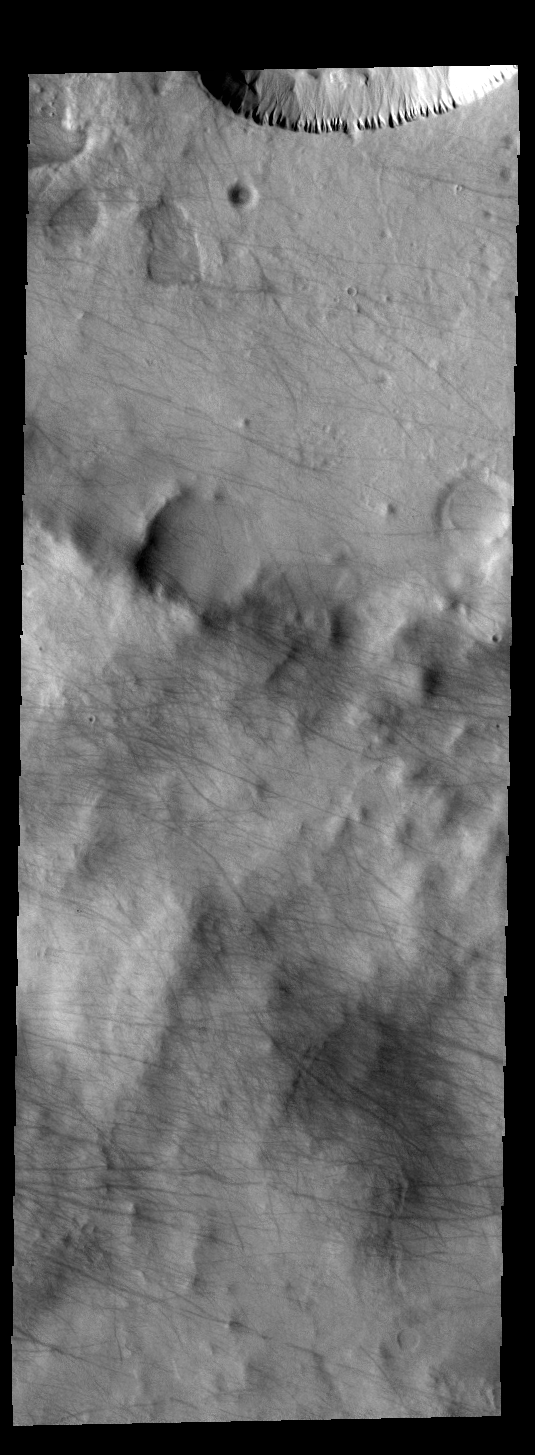

Dust Devil Tracks

Today’s VIS image shows dust devil tracks in Noachis Terra. The dark tracks show where the whirlwind was in contact with the surface and removed dust to expose the darker rocky surface.

Credit: NASA/JPL-Caltech/ASU